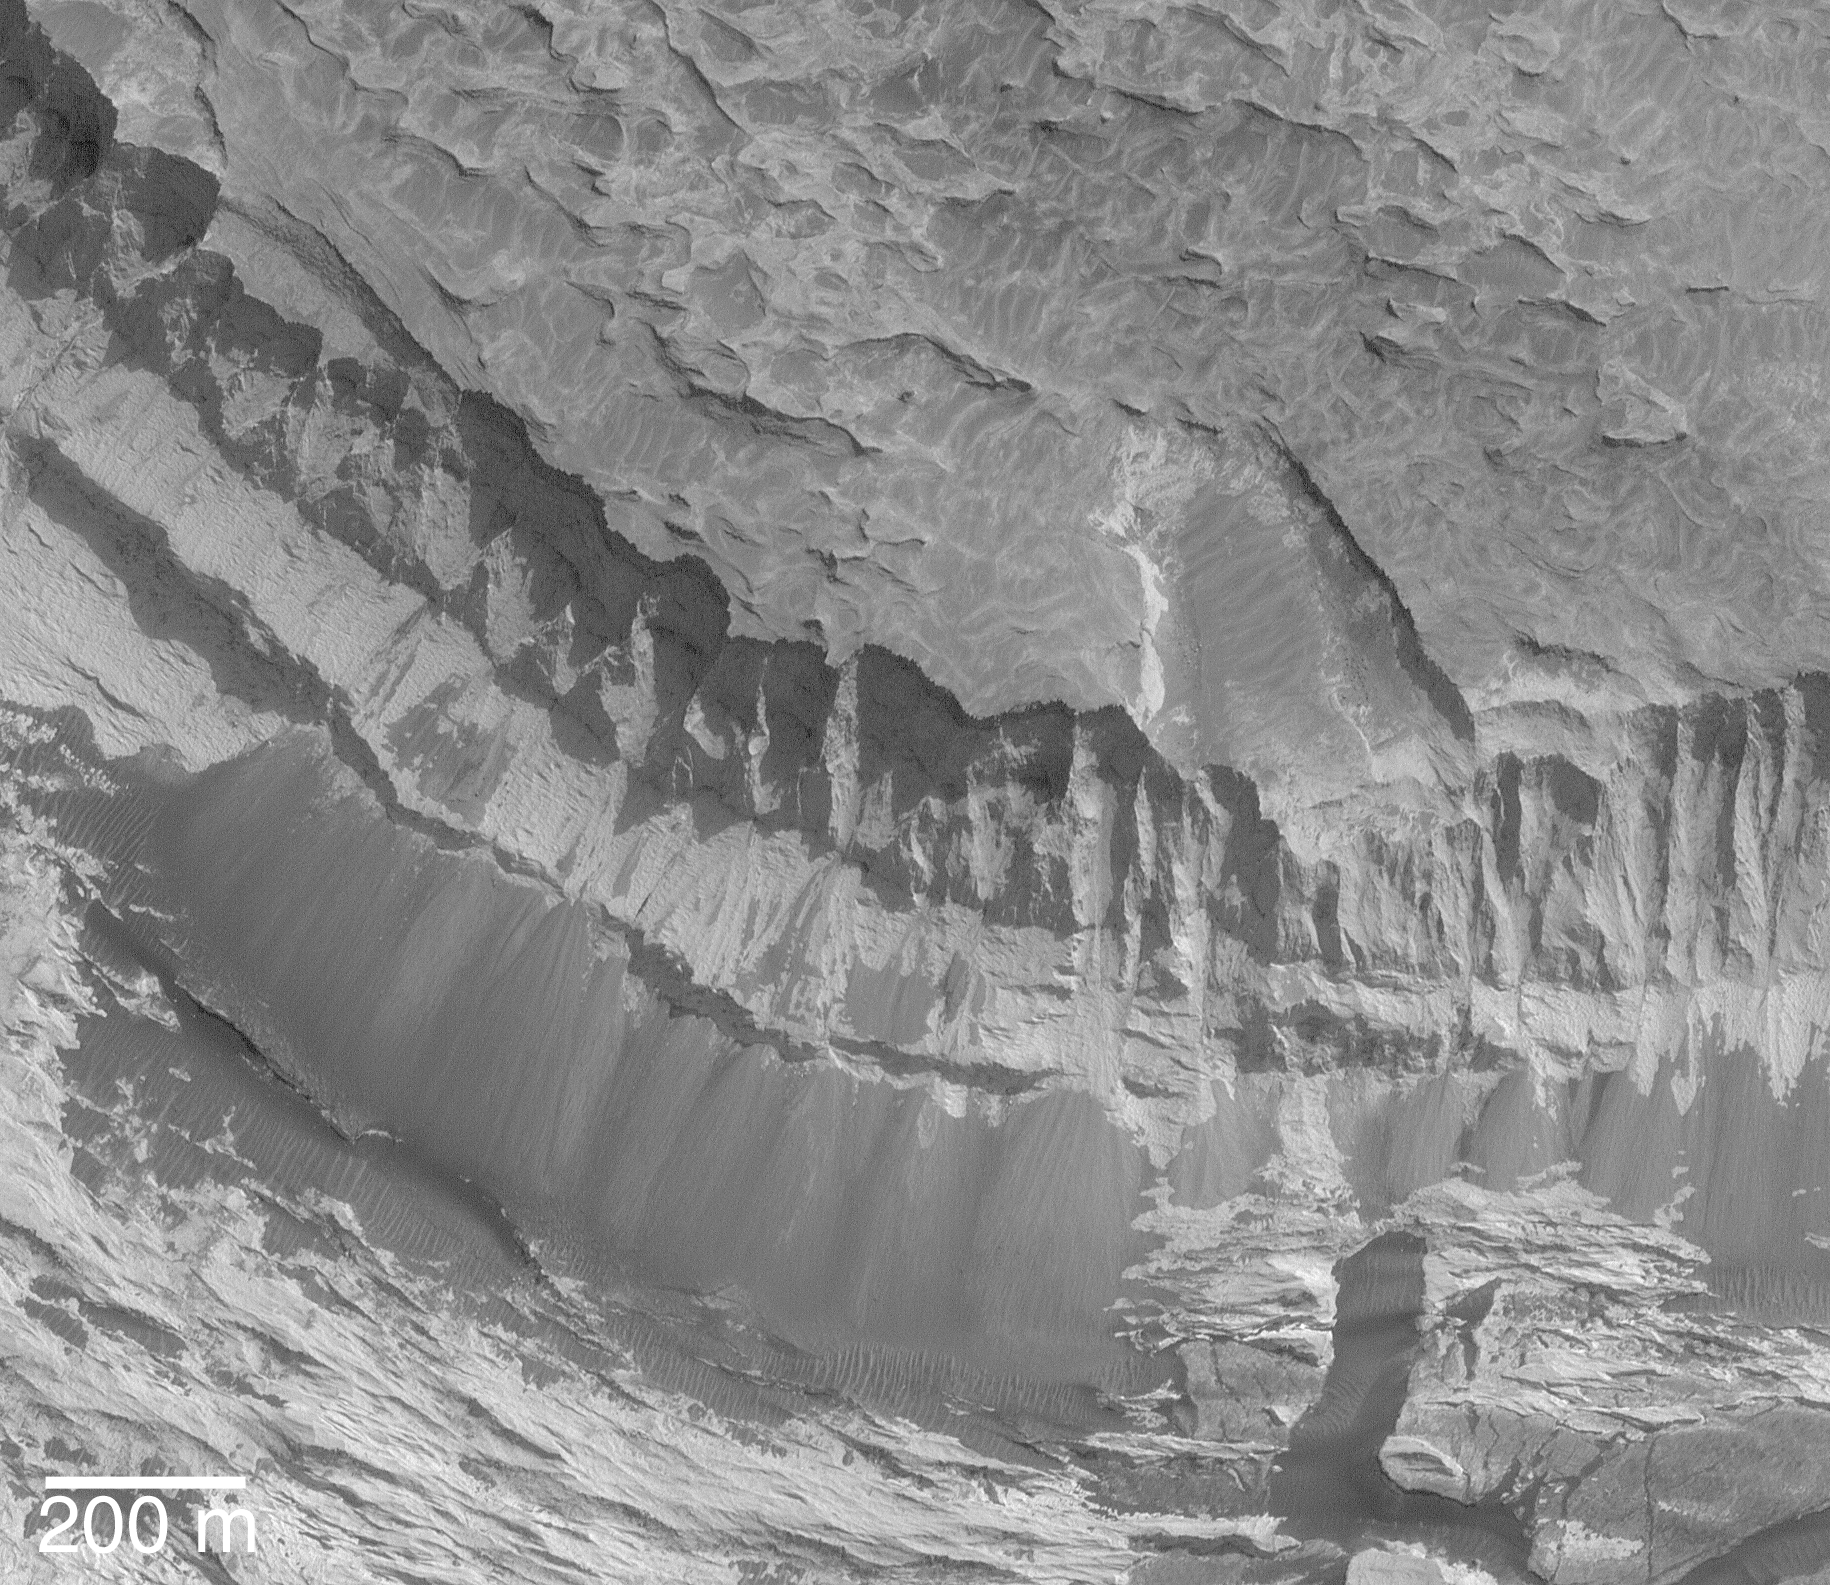

Rocks Exposed on Slope in Aram Chaos

MGS MOC Release No. MOC2-550, 20 November 2003

This spectacular vista of sedimentary rocks outcropping on a slope in Aram Chaos was acquired by the Mars Global Surveyor (MGS) Mars Orbiter Camera (MOC) on 14 November 2003. Dark piles of coarse talus have come down the slopes as these materials continue to erode over time. Note that there are no small meteor impact craters in this image, indicating that erosion of these outcrops has been recent, if not on-going. This area is located near 2.8°S, 20.5°W. The 200 meter scale bar is about 656 feet across. Sunlight illuminates the scene from the lower right.

Credit: NASA/JPL/Malin Space Science Systems